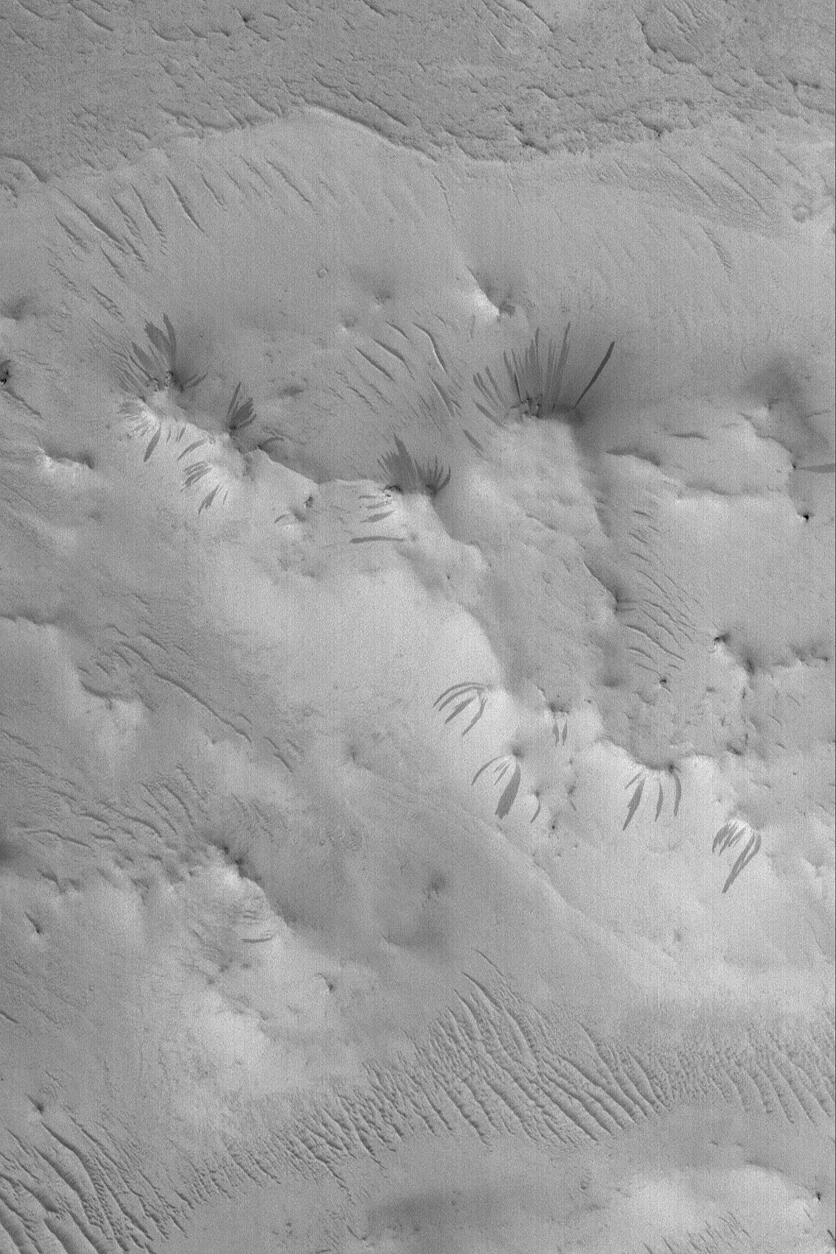

Dark Slope Streaks

13 March 2004
Martian slope streaks occur in the regions most heavily mantled by fine, dry dust, particularly Tharsis, Arabia, and the knobby areas between Amazonis and Cerberus. This Mars Global Surveyor (MGS) Mars Orbiter Camera (MOC) image shows some examples of dark slope streaks off of buttes, mesas, and massifs in a dust-mantled crater in central Arabia Terra. New slope streaks form from time to time in the modern martian environment; the streaks in this image probably formed within the past decade. To create them, dust slid or avalanched down the slopes in an almost liquid-like manner. The image is located near 6.8°N, 321.7°W. The picture covers an area 3 km (1.9 mi) across. Sunlight illuminates the scene from the lower left.

Credit: NASA/JPL/Malin Space Science Systems